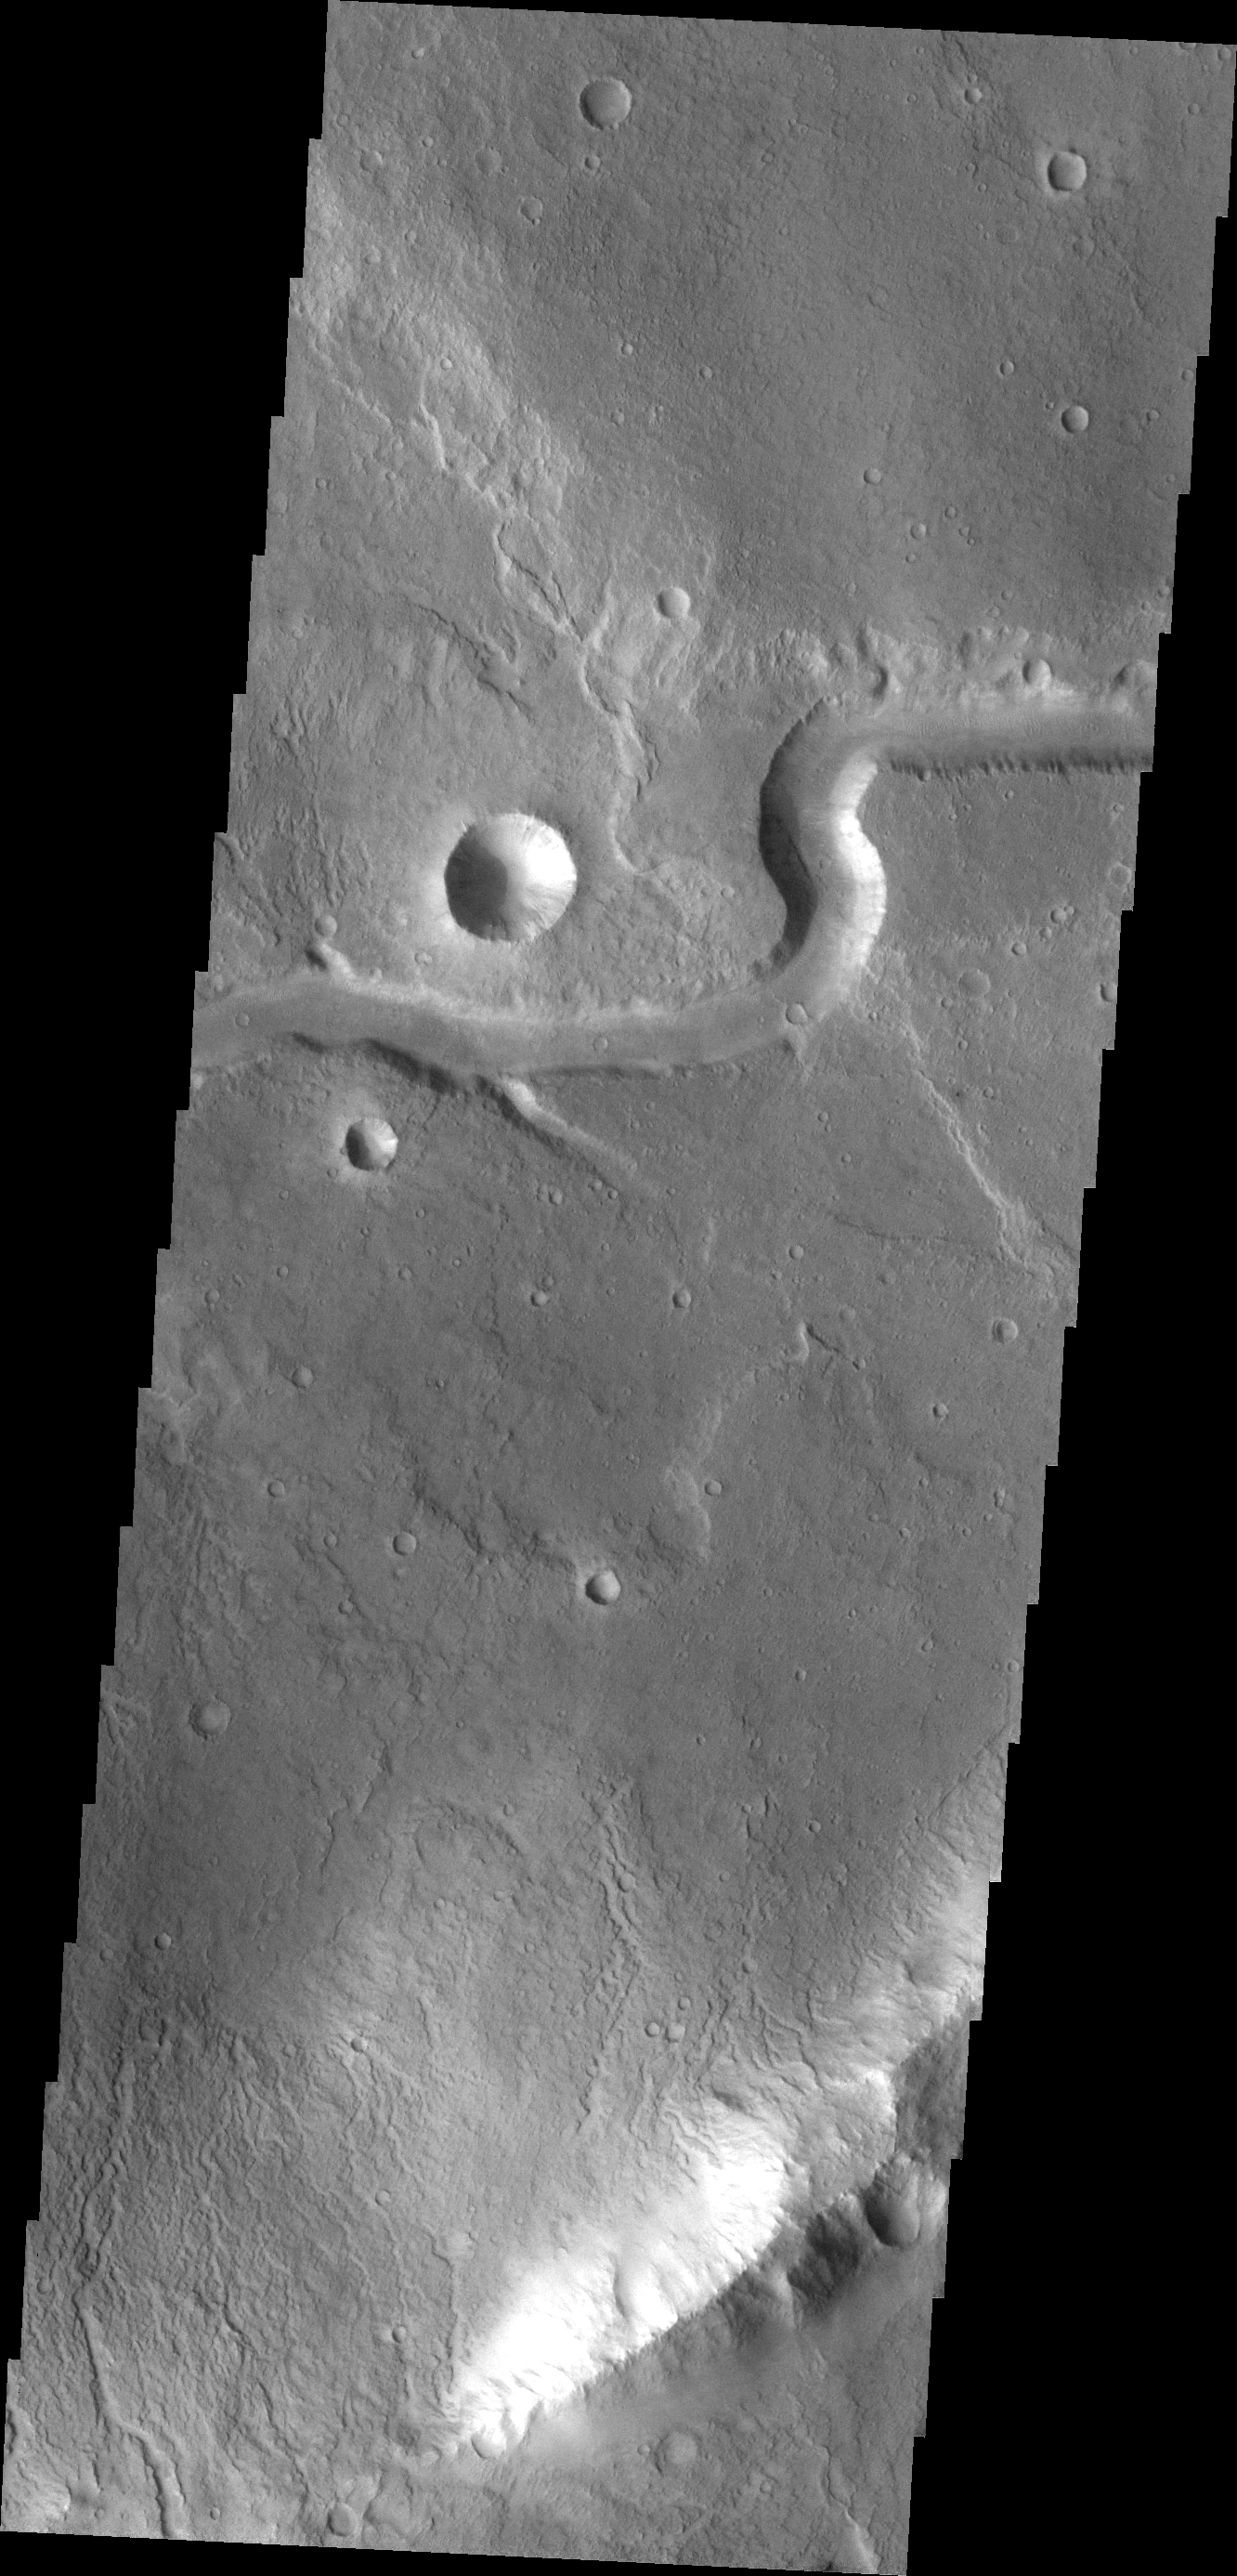

Channel

This unnamed channel is located east of Baetis Chaos.

Credit: NASA/JPL/ASU